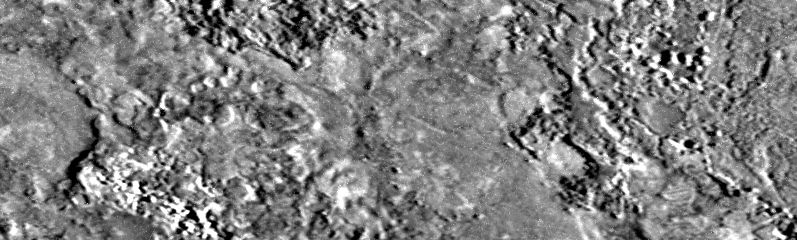

Highest Resolution Image Ever Obtained of Io

Click on this image for a full resolution context image (in tiff format) that corresponds to the caption below. Click here for a jpeg format image.

The highest resolution image ever of Jupiter’s volcanic moon Io, (the black and white image at top), was taken by NASA’s Galileo spacecraft on October 10, 1999, from an altitude of 617 kilometers (417 miles). It shows an area about 7.2 kilometers (4.5 miles) long and 2.2 kilometers (1.4 miles) wide. Features as small as 9 meters (30 feet) can be discerned, providing a resolution which is 50 times better the previous best, taken by the Voyager spacecraft in 1979.

The box drawn in the center image, a Galileo image of Io taken earlier in the mission, shows the area displayed in the new [sic] image at top. The three color images below show the volcanic region from a much higher altitude than the other images and follow a volcanic eruption observed by Galileo earlier in mission

This new [sic] image targeted lava flows that erupted from the volcano Pillan. A complex mix of smooth and rough areas can be seen with clusters of pits and domes, many of which are the size of houses. The volcanic features are similar to those found on Earth and Mars. However, this combination of different types of lava flows has not been seen before in such a small area, demonstrating the variety of volcanic processes that continue to change the surface of Io.

North is to the top of the pictures and the Sun illuminates the surface from the right. In the top and middle images the Sun is only a few degrees above the horizon, emphasizing topography. Galileo scientists estimate that the cliff on the left side of the image ranges from 3 to 10 meters (10 to 33 feet) high.

In 1997 Galileo caught Pillan in the process of erupting. The explosion blanketed an area 400 kilometers (250 miles) in diameter with ash as seen in the series of three color images at the bottom. These images show the changes that have occurred at Pillan over the last three years (previous release). Pillan is the new dark spot in middle color frame and the big, red ring seen in all three images is formed by the plume from the nearby volcano Pele. Galileo’s camera and near-infrared mapping spectrometer measured the temperatures of the lavas during the eruption and found that they were hotter than any known eruption on Earth in the last two billion years.

The Jet Propulsion Laboratory, Pasadena, CA manages the Galileo mission for NASA’s Office of Space Science, Washington, DC.

This image and other images and data received from Galileo are posted on the World Wide Web, on the Galileo mission home page at URL http://www.jpl.nasa.gov/galileo. Background information and educational context for the images can be found at URLhttp://www.jpl.nasa.gov/galileo/sepo

Credit: NASA/JPL/University of Arizona